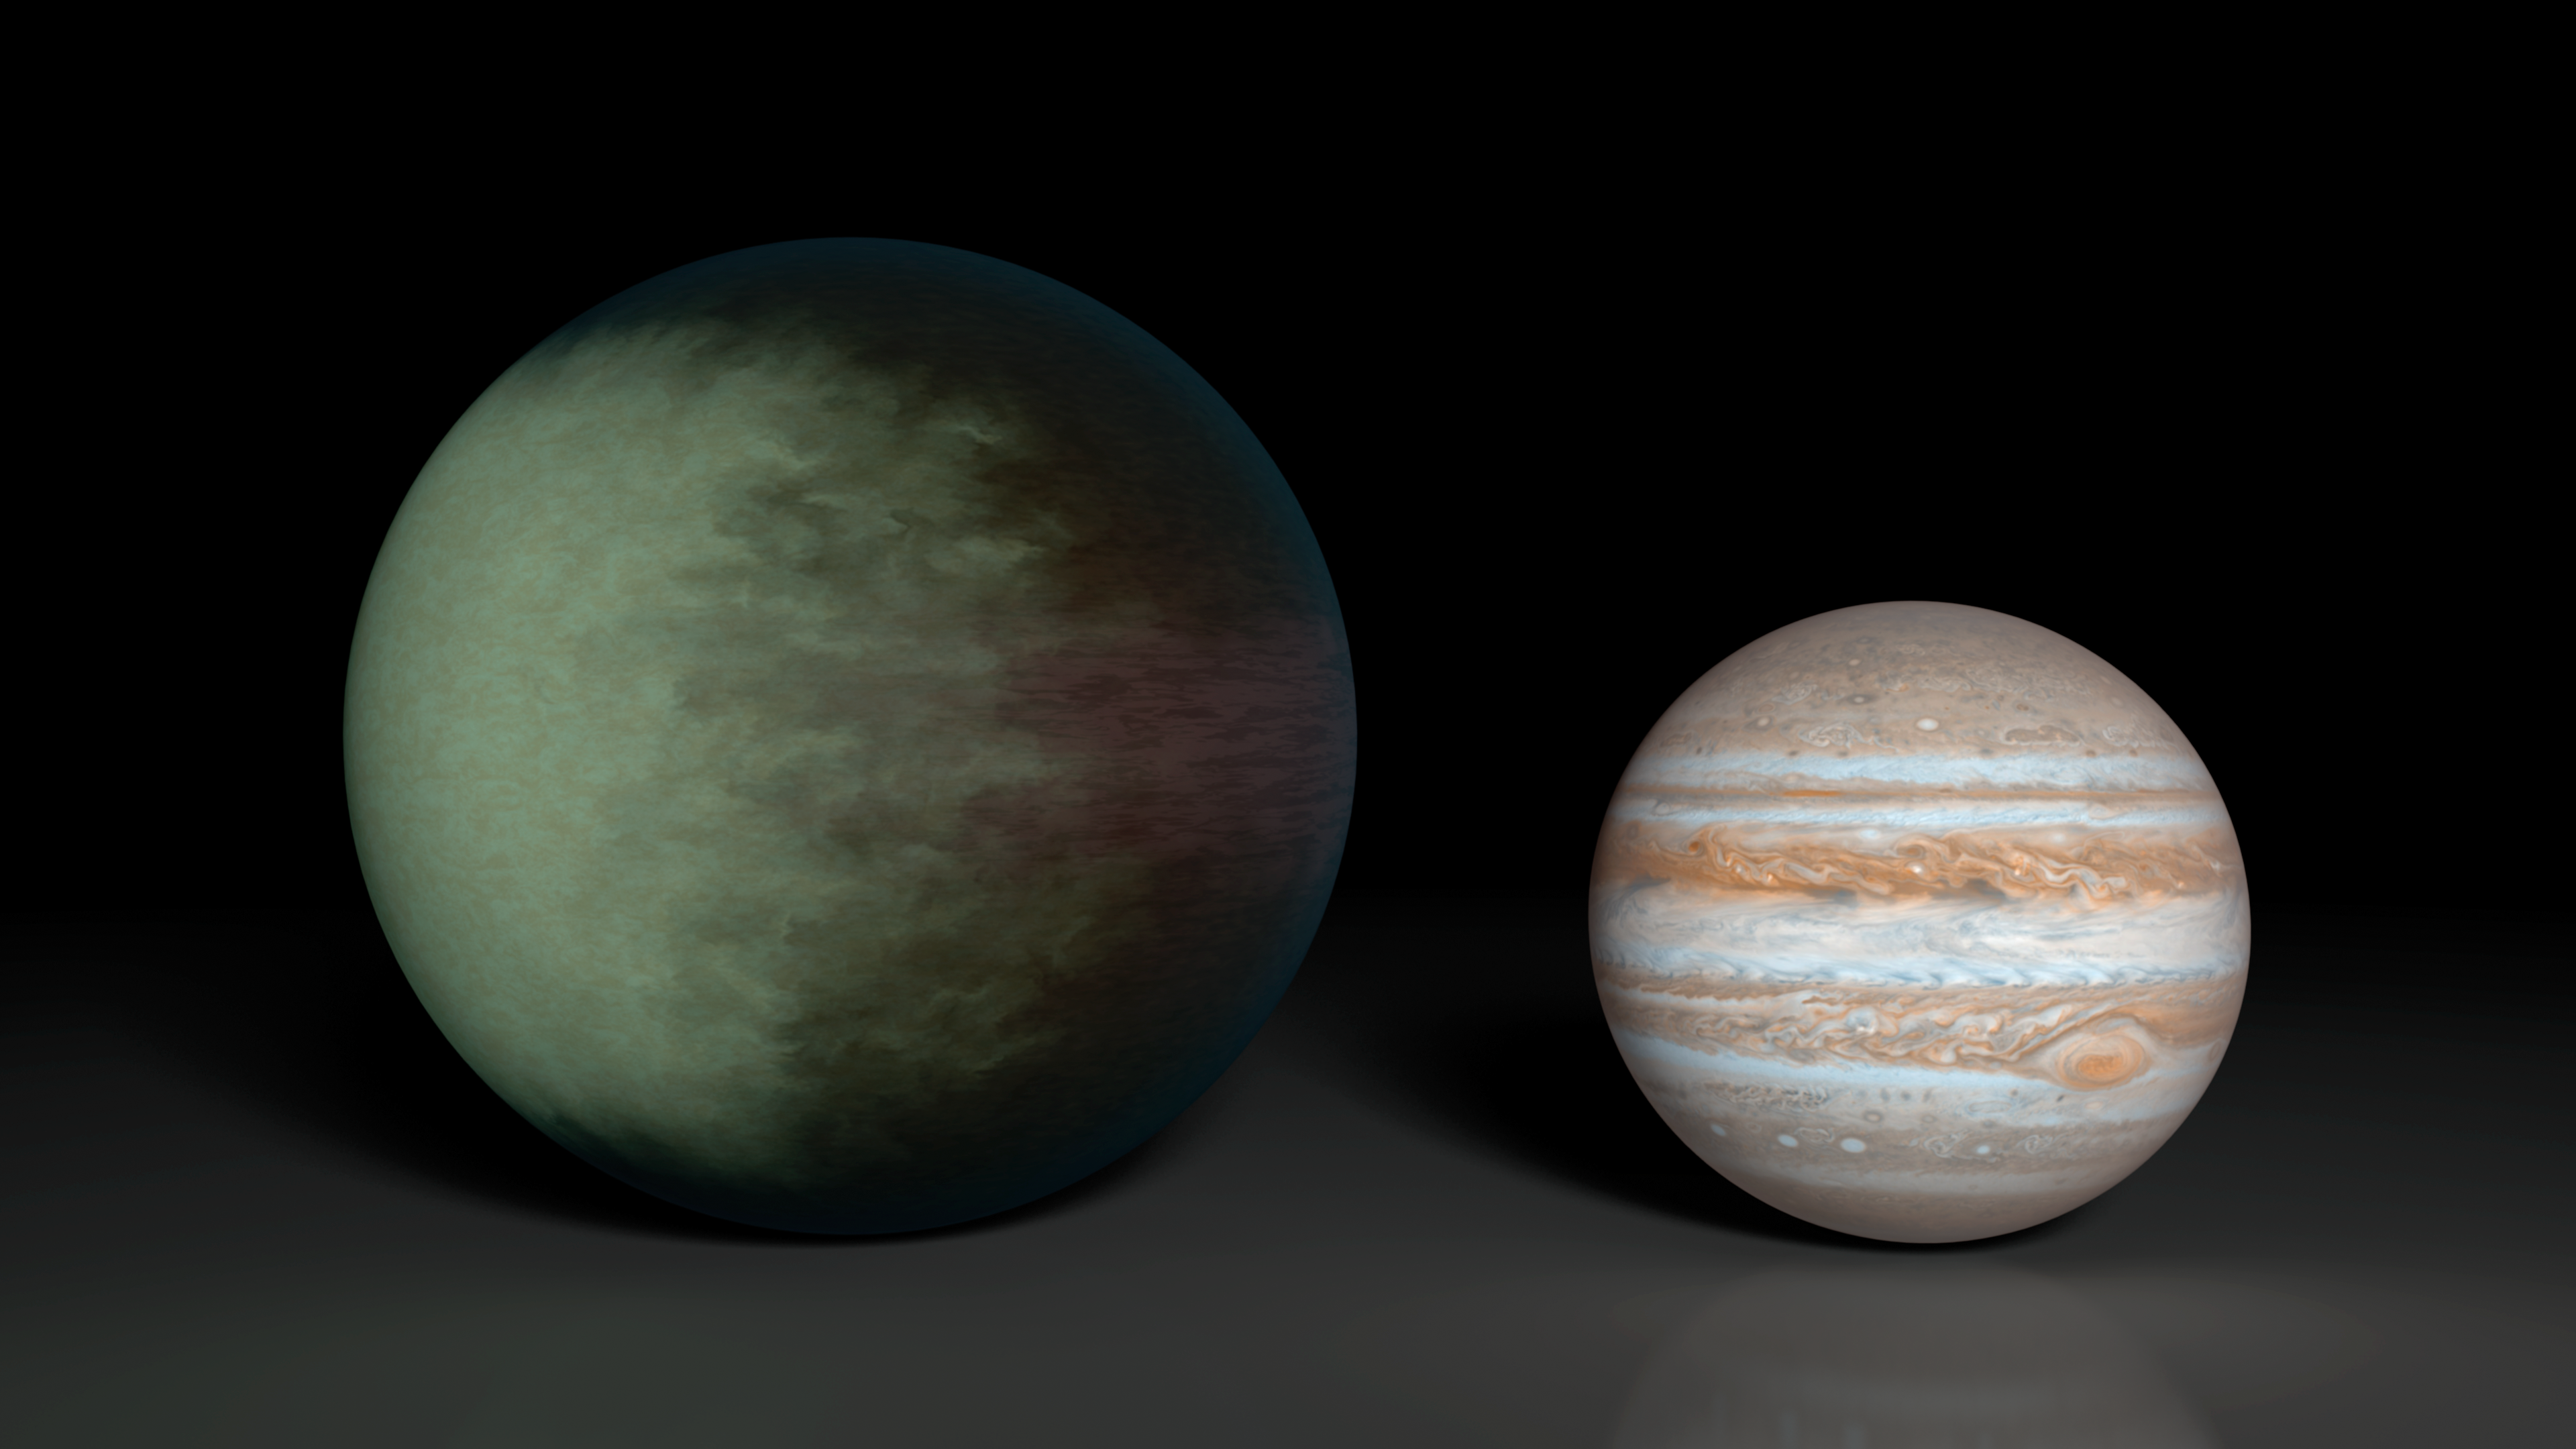

Partially Cloudy Skies on Kepler-7b

Kepler-7b (left), which is 1.5 times the radius of Jupiter (right), is the first exoplanet to have its clouds mapped. The cloud map was produced using data from NASA's Kepler and Spitzer space telescopes.

The map shows that clouds cover the western side of the gaseous planet, leaving the east cloud-free. Researchers speculate the clouds are made up of minerals containing silicates.

Kepler-7b is one of the puffiest, or least dense, planets known. While it is 1.5 times the size of Jupiter is has only about half the mass.

Credit: NASA/JPL-Caltech/MIT/R. Hurt (IPAC)